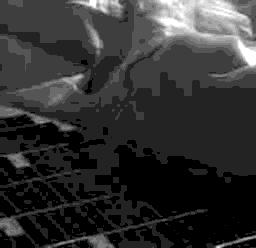

The First IMP Image from Mars

The First IMP Image from Mars Acquired by the Mars Pathfinder Imager on 8:42 MLST sol1.

Photojournal note: Sojourner spent 83 days of a planned seven-day mission exploring the Martian terrain, acquiring images, and taking chemical, atmospheric and other measurements. The final data transmission received from Pathfinder was at 10:23 UTC on September 27, 1997. Although mission managers tried to restore full communications during the following five months, the successful mission was terminated on March 10, 1998.

Credit: NASA/JPL/Caltech